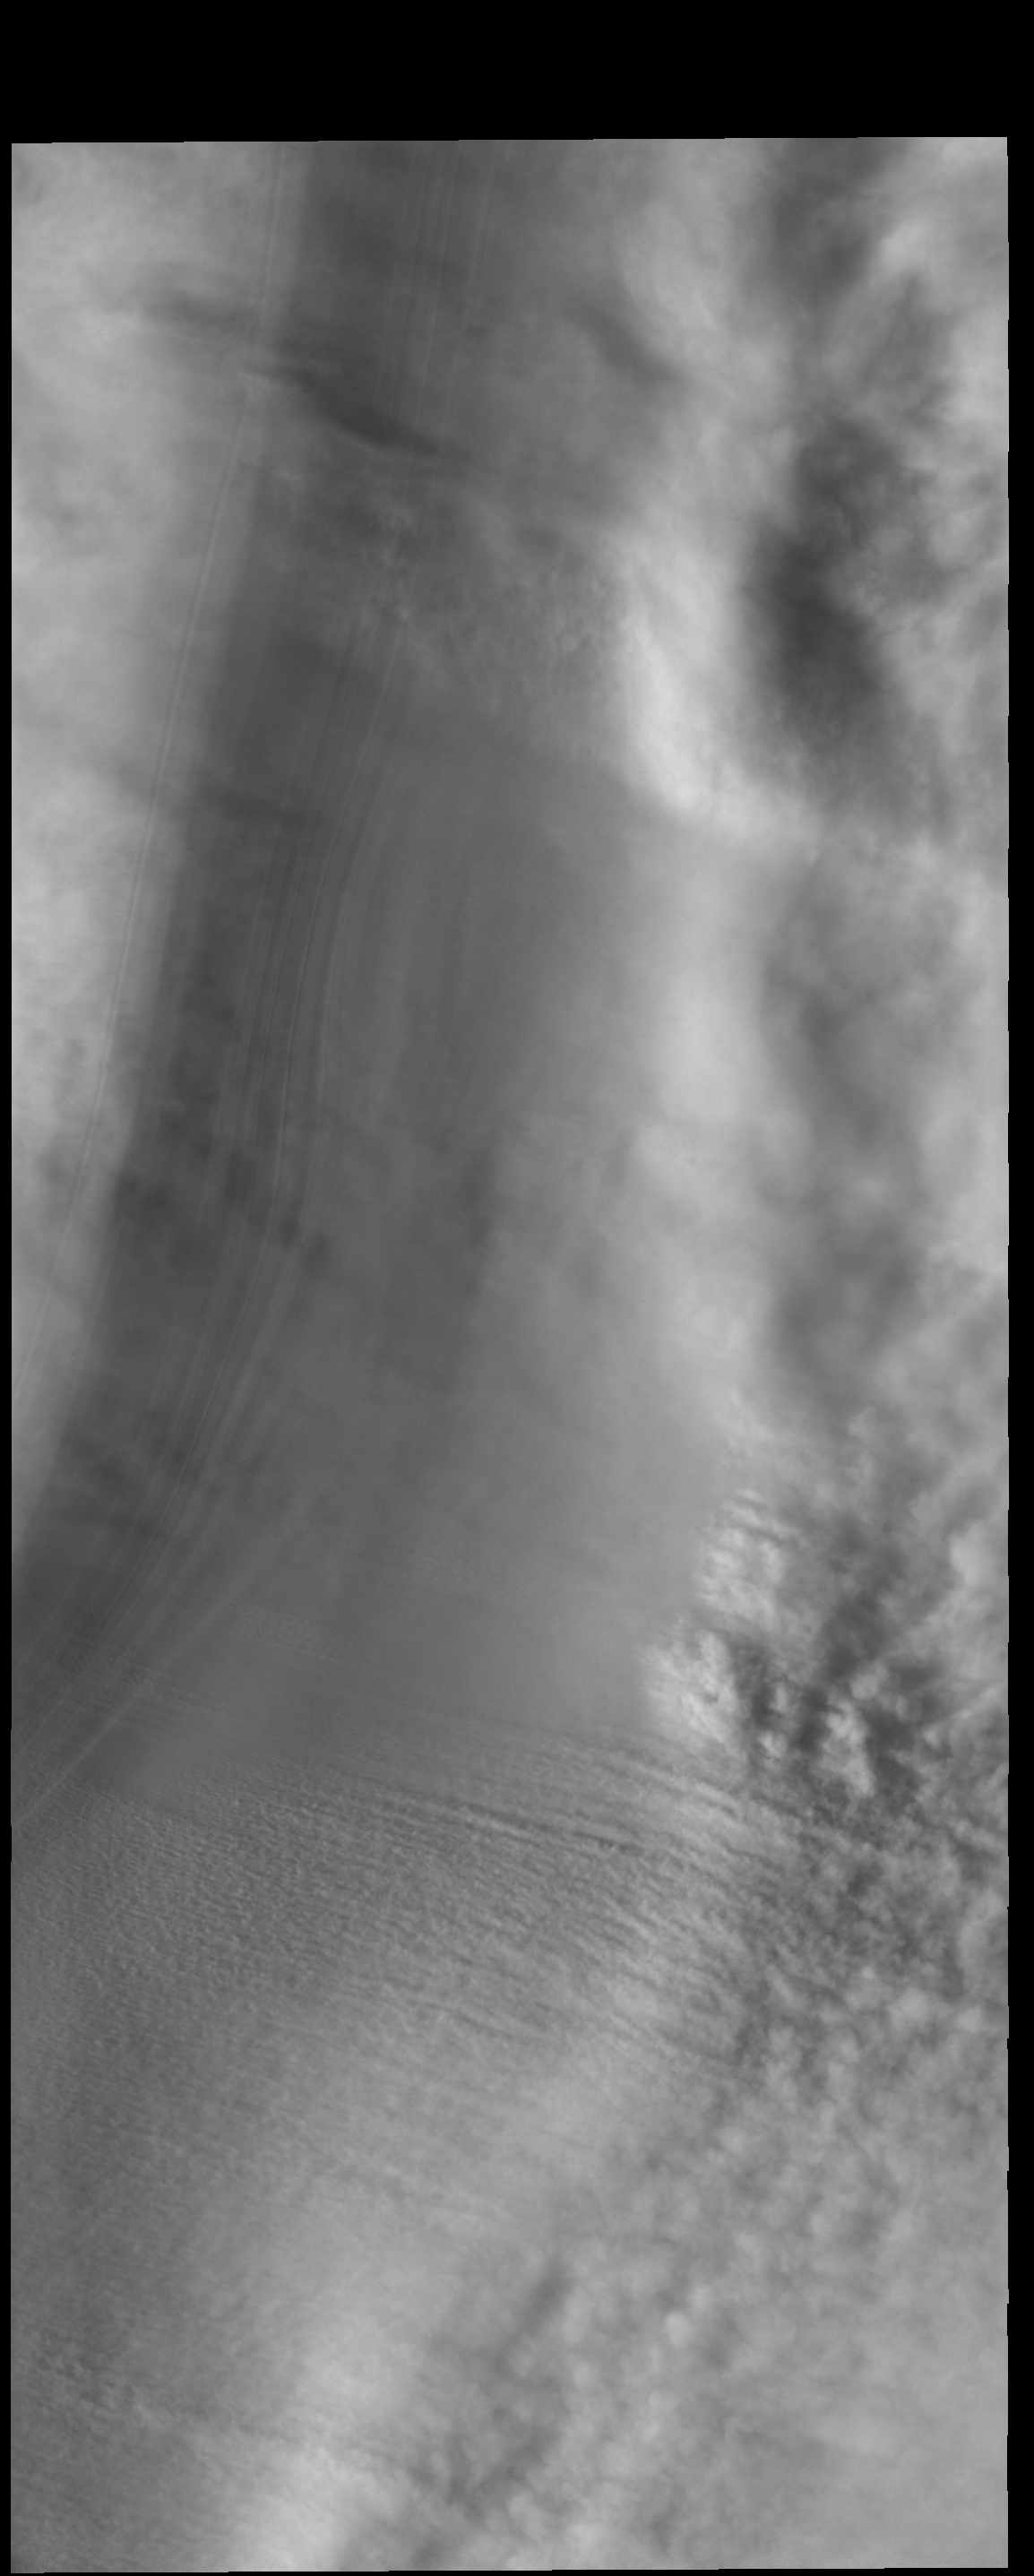

Polar Winds

This VIS image shows ‘streamers’ of clouds created by katabatic winds at the north polar cap. Katabatic winds are created by cold air sinking at the pole and then speeding along the ice surface towards the edge of the polar cap. When the winds enter troughs the wind regime changes from laminar flow to choatic and clouds of ice particles and/or dust are visible. This wind activity peaks at the start of northern hemisphere summer.

Credit: NASA/JPL-Caltech/ASU